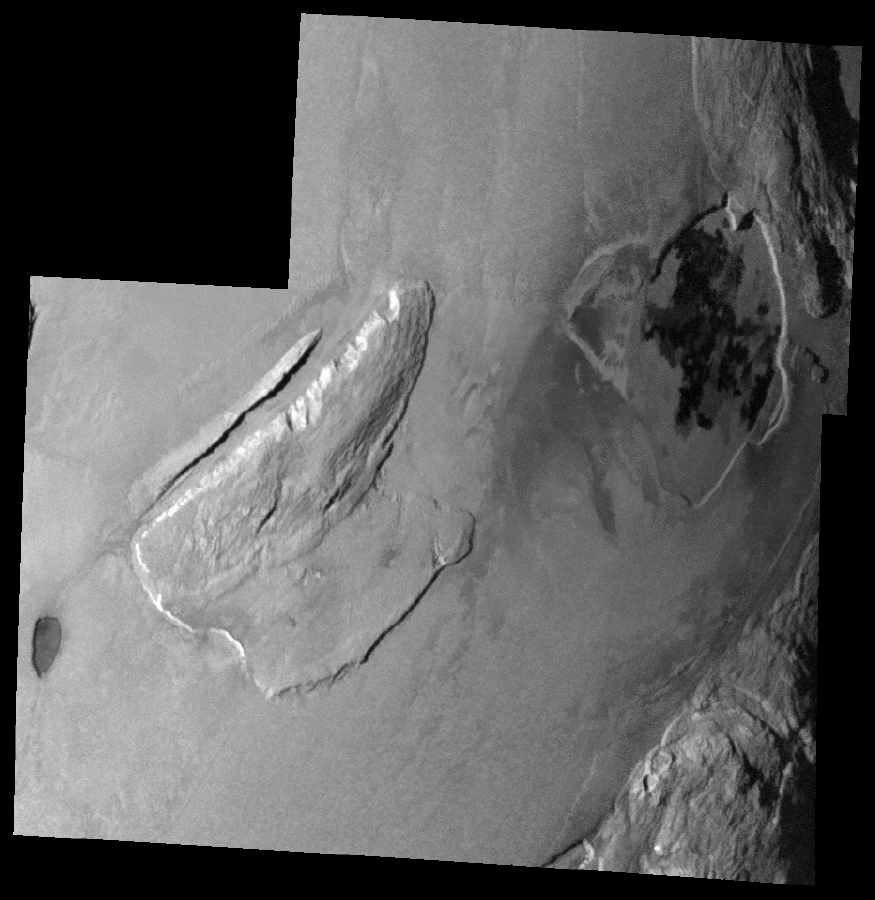

Shamshu Mons and Patera, Io

This mosaic of images taken by NASA’s Galileo spacecraft on February 22, 2000 shows three mountains and two lava-filled depressions in the Shamshu region of Jupiter’s moon Io. The dark oval feature on the left side of the image is a depression that has been resurfaced by lava flows. The rough terrain northeast of the depression is Shamshu Mons. A10-kilometer (6-mile) wide canyon oriented in northeast to southwest direction cuts this mountain. The northwestern edge of the mountain has been scalloped by erosion, and it appears that the material has flowed along the canyon floor.

Portions of two more mountains can be seen on the right side of the image. The depression between these mountains is Shamshu Patera, a volcanic hotspot. The dark patches within it are recent and active lava flows. The northernmost edge of Shamshu Patera appears to be cutting into the mountain to its northeast.

North is to the top of the picture and the Sun illuminates the surface from the west. This mosaic has a resolution of about 345 meters (1,130 feet) per picture element and covers an area approximately 390 by 380 kilometers (240 by 235 miles) at its maximum dimensions. It is centered at about 9 degrees south latitude and 68 degrees west longitude. The images that make up this mosaic were acquired at a range of 34,500 kilometers (21,400 miles) by Galileo’s onboard camera.

The Jet Propulsion Laboratory, Pasadena, CA manages the mission for NASA’s Office of Space Science, Washington, DC. JPL is a division of the California Institute of Technology, Pasadena, CA.

Credit: NASA/JPL/University of Arizona